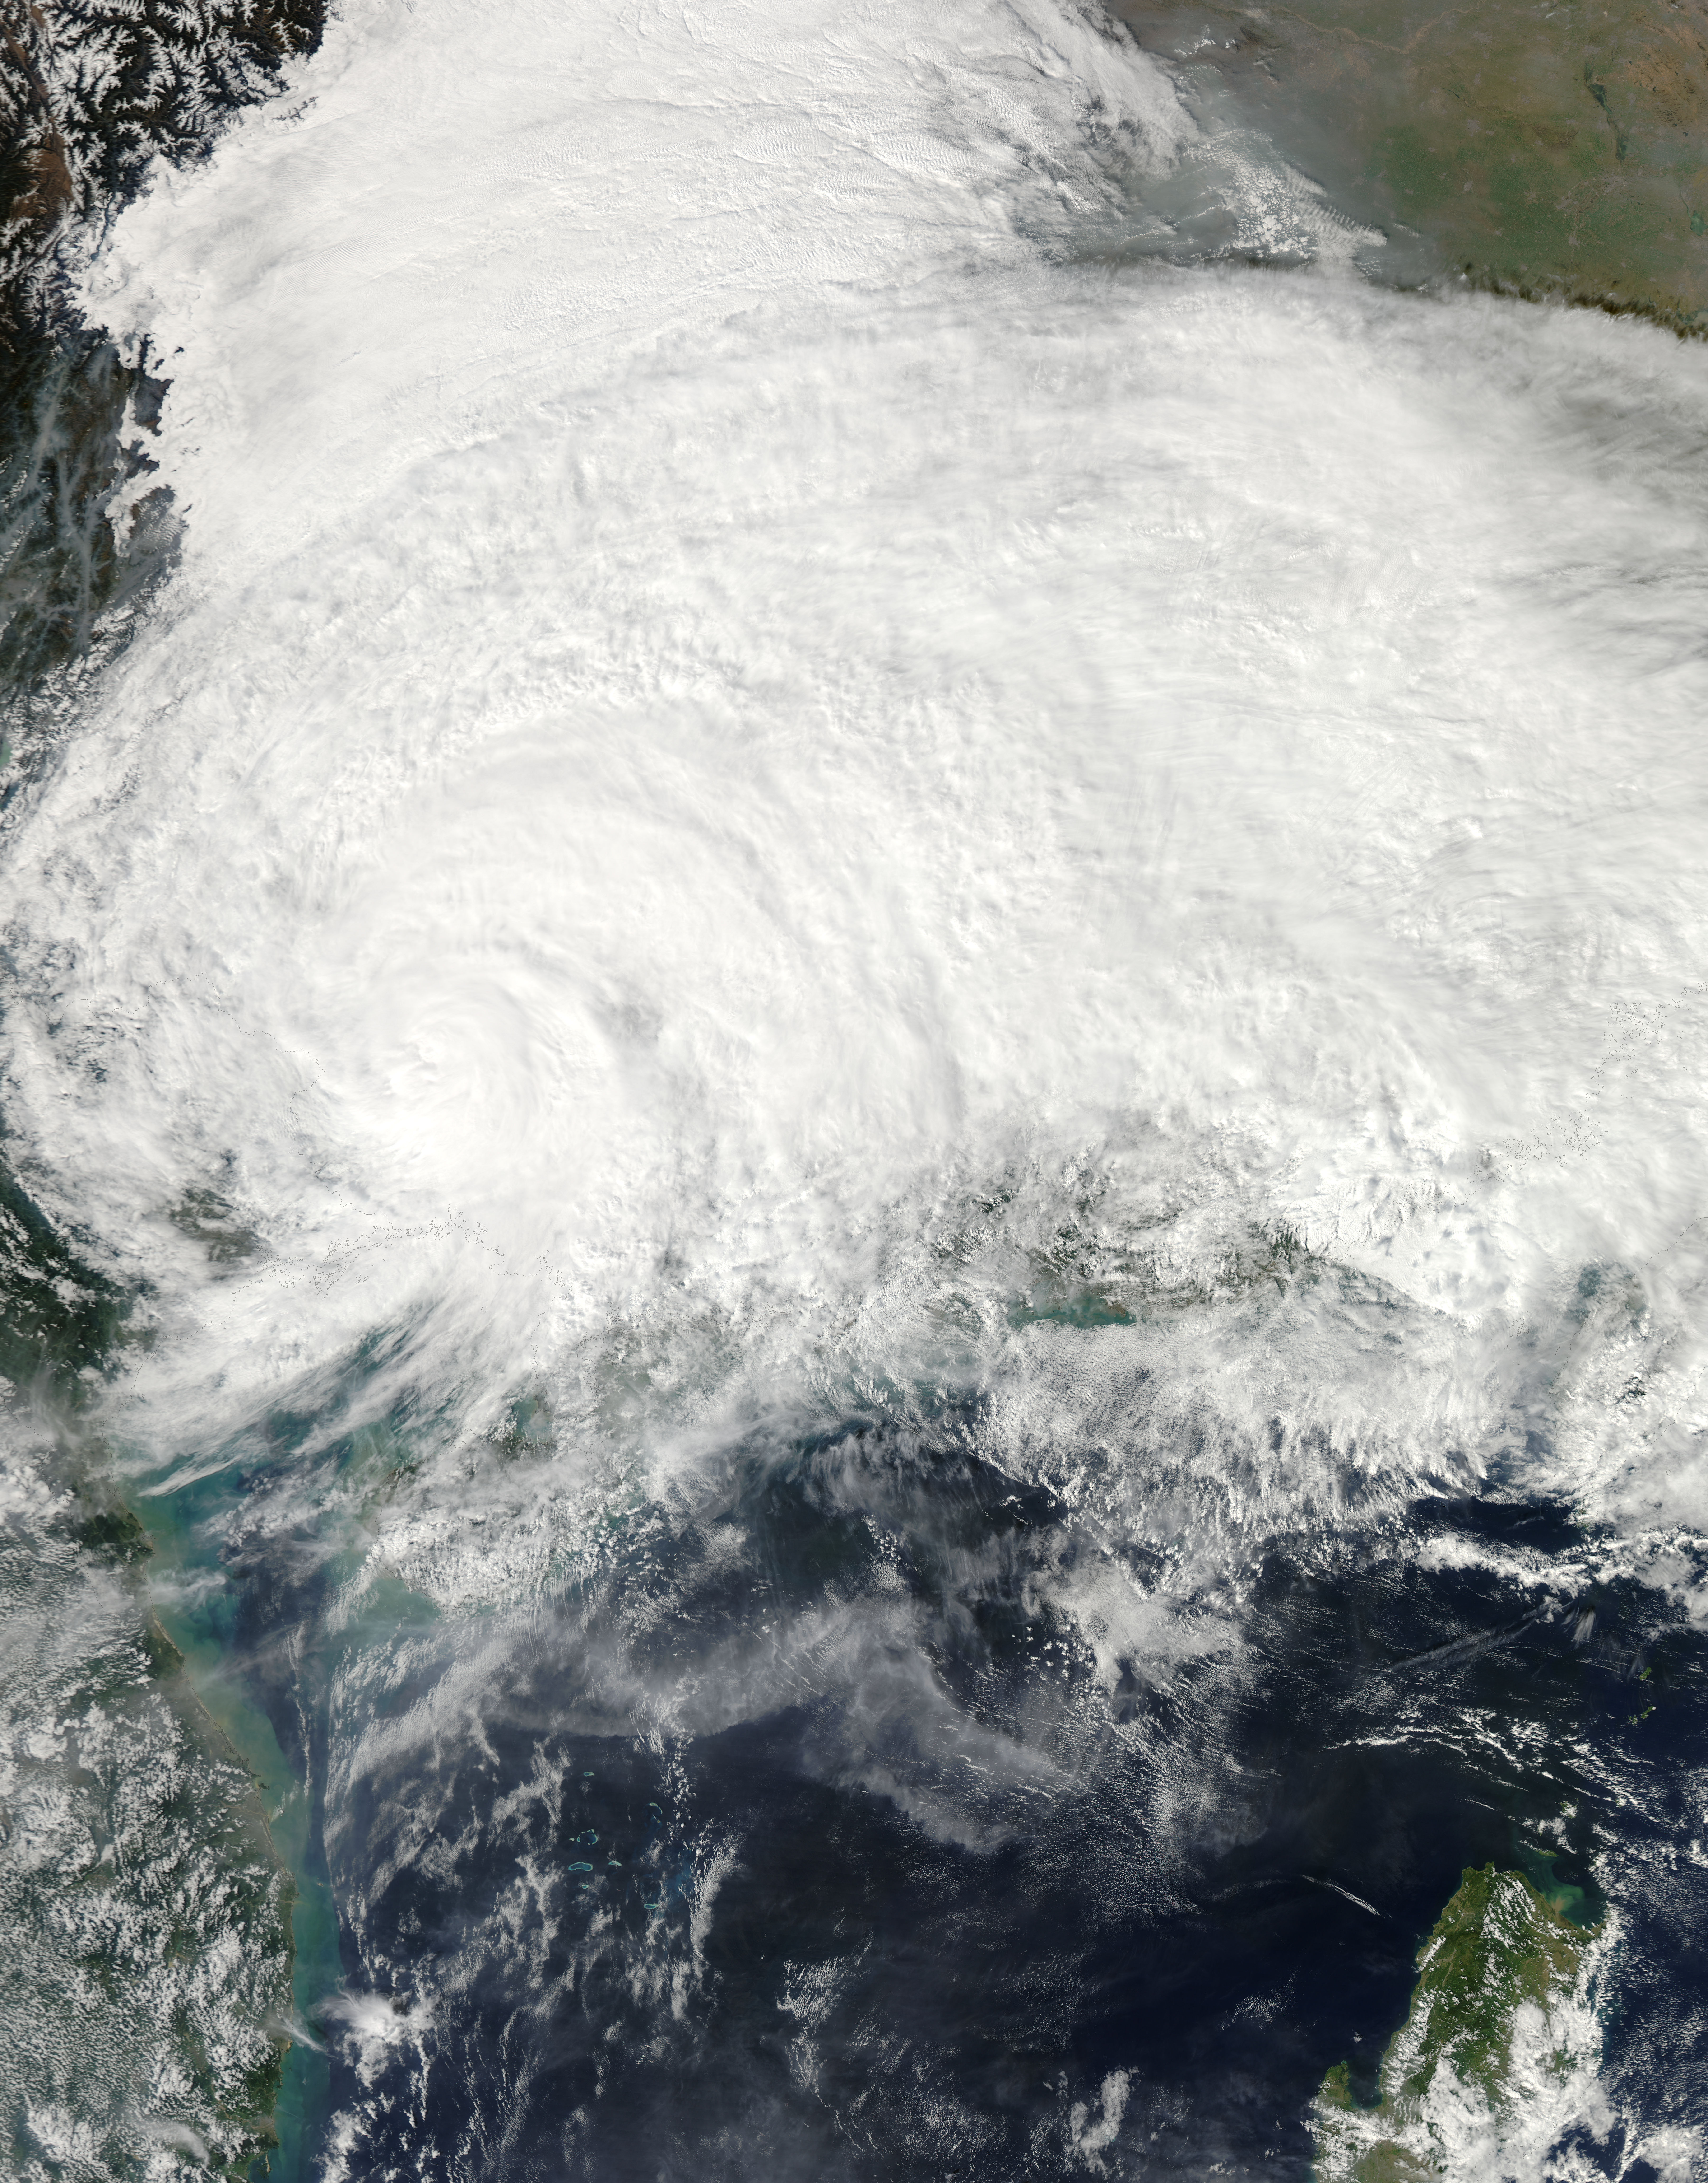

Tropical Storm Haiyan Makes Landfall in Northern Vietnam

On Nov. 11 at 05:45 UTC, the MODIS instrument aboard NASA's Aqua satellite captured this image of Tropical Storm Haiyan over mainland China.

Credit: NASA Goddard MODIS Rapid Response Team